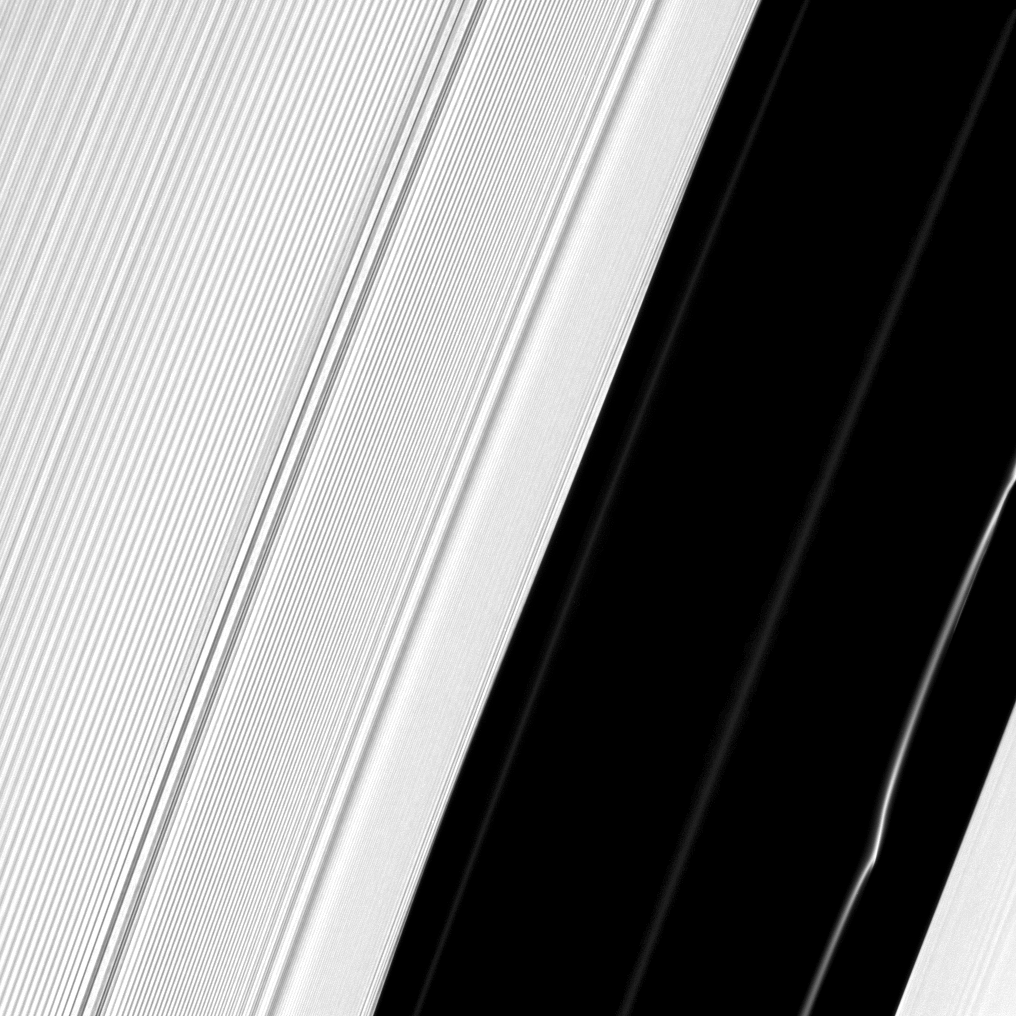

A-Ring Structures

Several structures in Saturn’s A ring are exposed near the Encke Gap in this Cassini image.

Structure is clearly visible in the ringlets that occupy the Encke Gap in the lower right of this image. A peculiar kink can be seen in one particularly bright ringlet at the bottom right. To view vertical structures in these kinky, discontinuous ringlets casting shadows during Saturn’s August 2009 equinox, see PIA11676.

Nearly uniform striations in the A ring created by the gravitational effects of the moon Pan dominate the left of this image. Saturn is out of the frame to the right. Also visible are two waves — darker banded stuctures — to the left of the Encke gap. See PIA10501 to learn more about the waves present here.

This view looks toward the southern, unilluminated side of the rings from about 18 degrees below the ringplane.

The image was taken in visible light with the Cassini spacecraft narrow-angle camera on June 3, 2010. The view was acquired at a distance of approximately 177,000 kilometers (110,000 miles) from Saturn and at a Sun-Saturn-spacecraft, or phase, angle of 60 degrees. Image scale is 700 meters (2,296 feet) per pixel.

The Cassini-Huygens mission is a cooperative project of NASA, the European Space Agency and the Italian Space Agency. The Jet Propulsion Laboratory, a division of the California Institute of Technology in Pasadena, manages the mission for NASA’s Science Mission Directorate, Washington, D.C. The Cassini orbiter and its two onboard cameras were designed, developed and assembled at JPL. The imaging operations center is based at the Space Science Institute in Boulder, Colo.

Credit: NASA/JPL/Space Science Institute